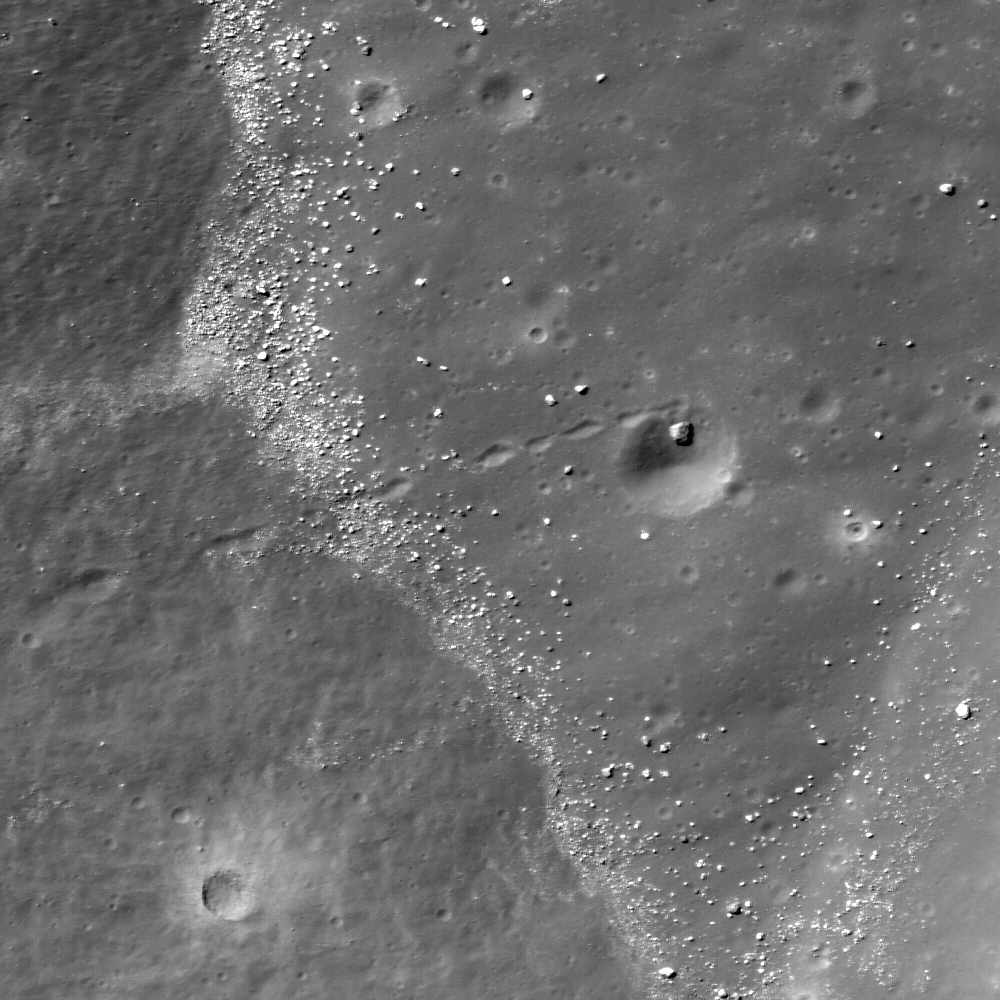

Hole in One

A house-sized boulder (10 meter or 10 feet diameter) rolled down-hill, scoring a hole in one (~60 meter or ~66 yards diameter crater)! Portion of LROC NAC M122597190L, image width is 500 meters (547 yards) across.

NASA’s Goddard Space Flight Center built and manages the mission for the Exploration Systems Mission Directorate at NASA Headquarters in Washington. The Lunar Reconnaissance Orbiter Camera was designed to acquire data for landing site certification and to conduct polar illumination studies and global mapping. Operated by Arizona State University, LROC consists of a pair of narrow-angle cameras (NAC) and a single wide-angle camera (WAC). The mission is expected to return over 70 terabytes of image data.

Credit: NASA/GSFC/Arizona State University